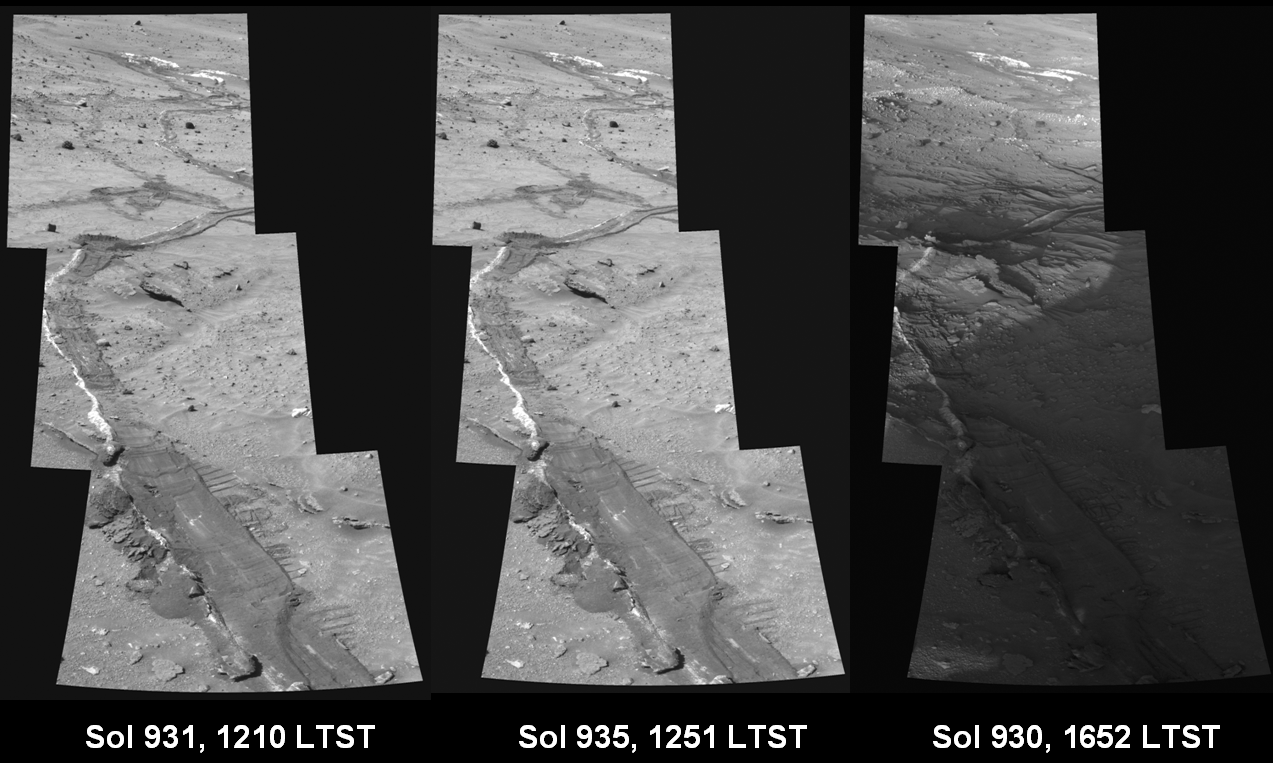

Shadows Draw Attention to Features of Mars Landscape (Rover Tracks)

Taking advantage of lengthening shadows during the onset of winter and at different times of day, NASA’s Mars Exploration Rover Spirit acquired this series of images accentuating subtle features in the terrain. Images acquired at low sun angles allow scientists to better understand differences in surface roughness among soils and rocks. Variations in how brightly sunlight reflects off surfaces under different lighting conditions help scientists estimate the microscopic physical characteristics of the mineral grains in different rocks and soils. Shadows from the rover itself are visible in the foreground of the late-afternoon mosaic and cover part of the rover’s tracks and disturbed, light-toned soils.

Spirit acquired these sets of images at different local true solar times (LTST) on Martian days, known as sols, 930 (Aug. 15, 2006), 931 (Aug. 16, 2006), and 935 (Aug. 20, 2006) using the 601-nanometer filter of the panoramic camera. Spirit acquired the mosaics of the rover’s tracks, composed of three frames each, with the panoramic camera turned to an azimuth of 110 degrees (east-southeast).

Credit: NASA/JPL-Caltech/Cornell